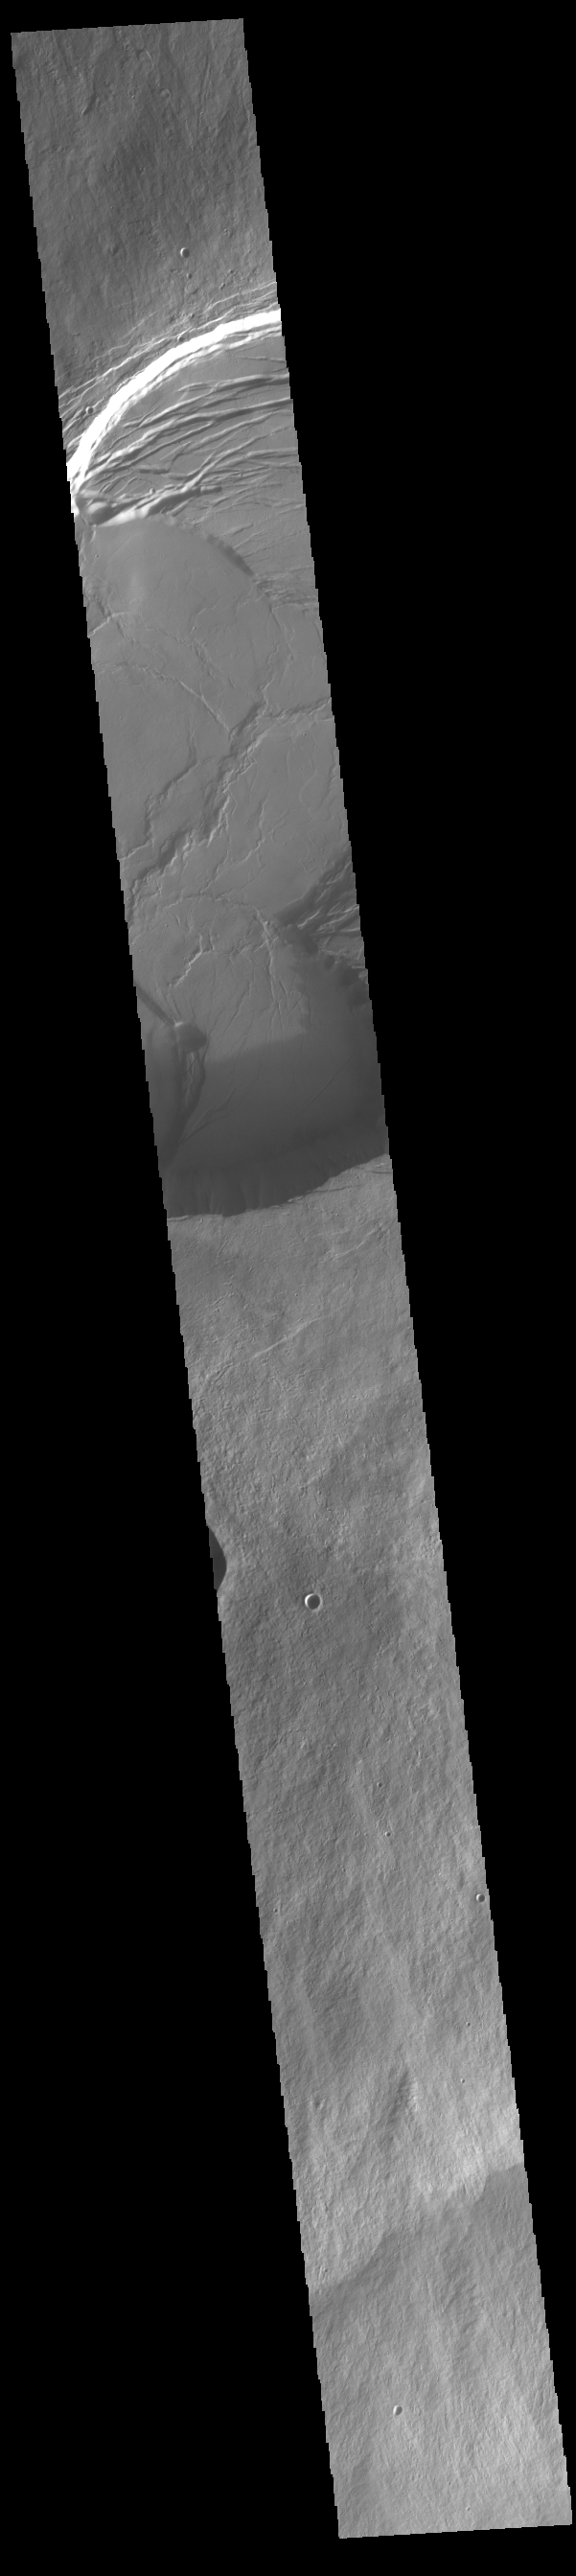

Olympus Mons

Today’s VIS image shows the upper elevations of Olympus Mons, including part of the summit caldera. Scarps and extensional features (graben) record multiple stages of caldera collapse at the summit of Olympus Mons. Olympus Mons is the largest volcano in the solar system, reaching heights over 40 km (25 miles) tall from base to summit, with the base covering an area as large as the state of Arizona. For comparison, Mauna Loa is 9 km (5.5 miles) tall measured from its base on the sea floor.

Credit: NASA/JPL-Caltech/ASU